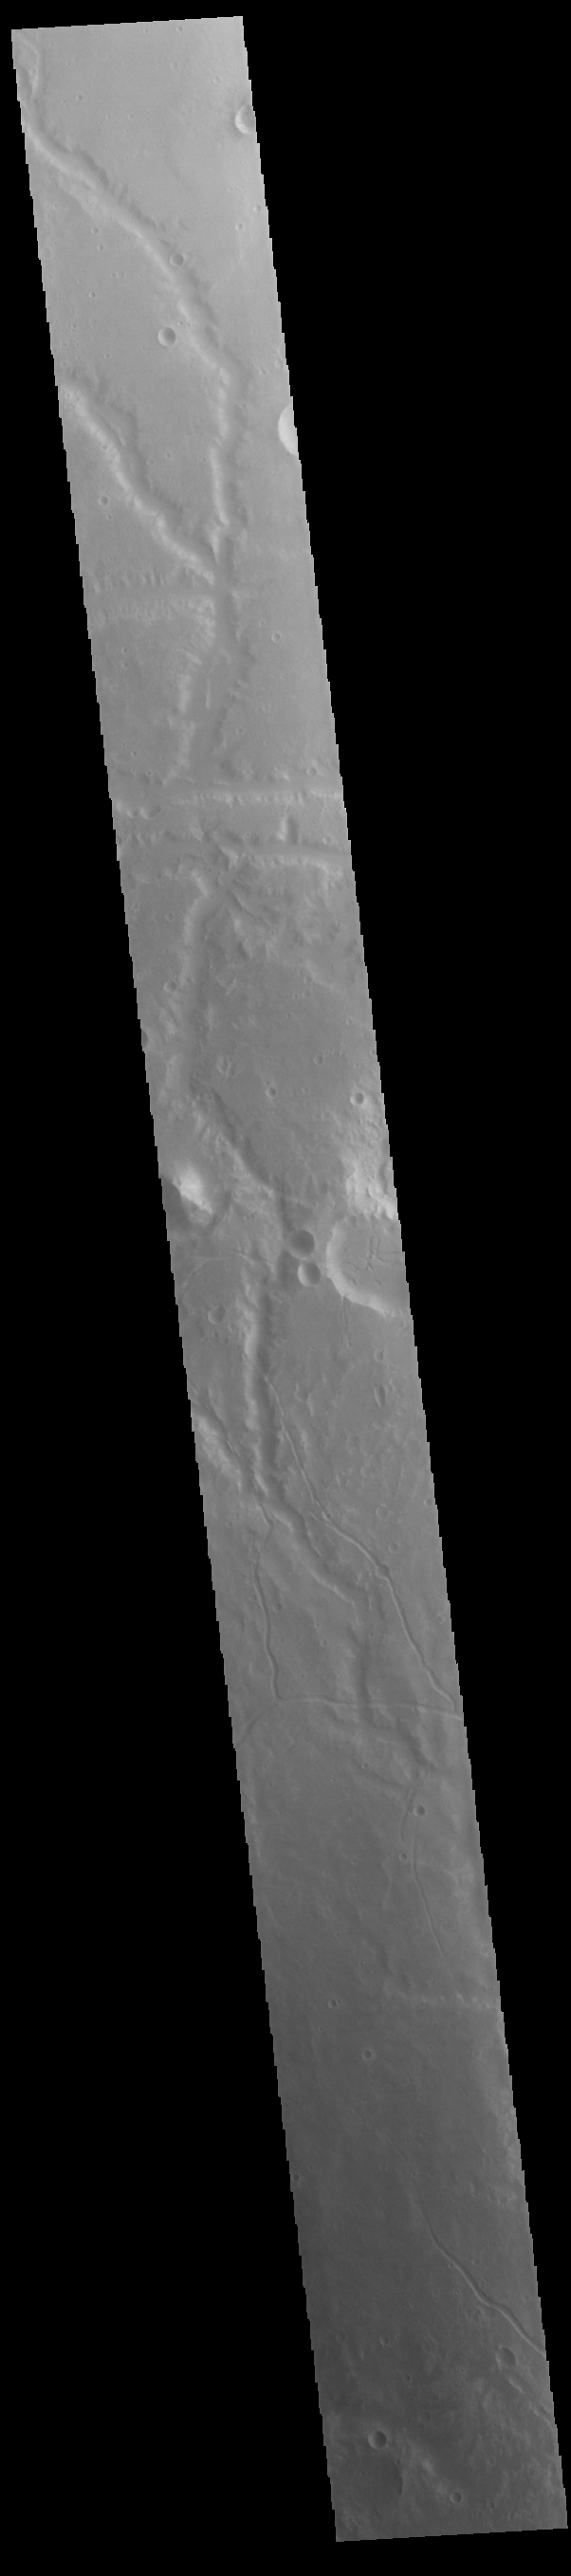

Channels

This VIS image shows several unnamed channels. These channels are dissecting the northern rim of a large, unnamed, ancient impact structure. These features are located in Margaritifer Terra.

Credit: NASA/JPL-Caltech/ASU